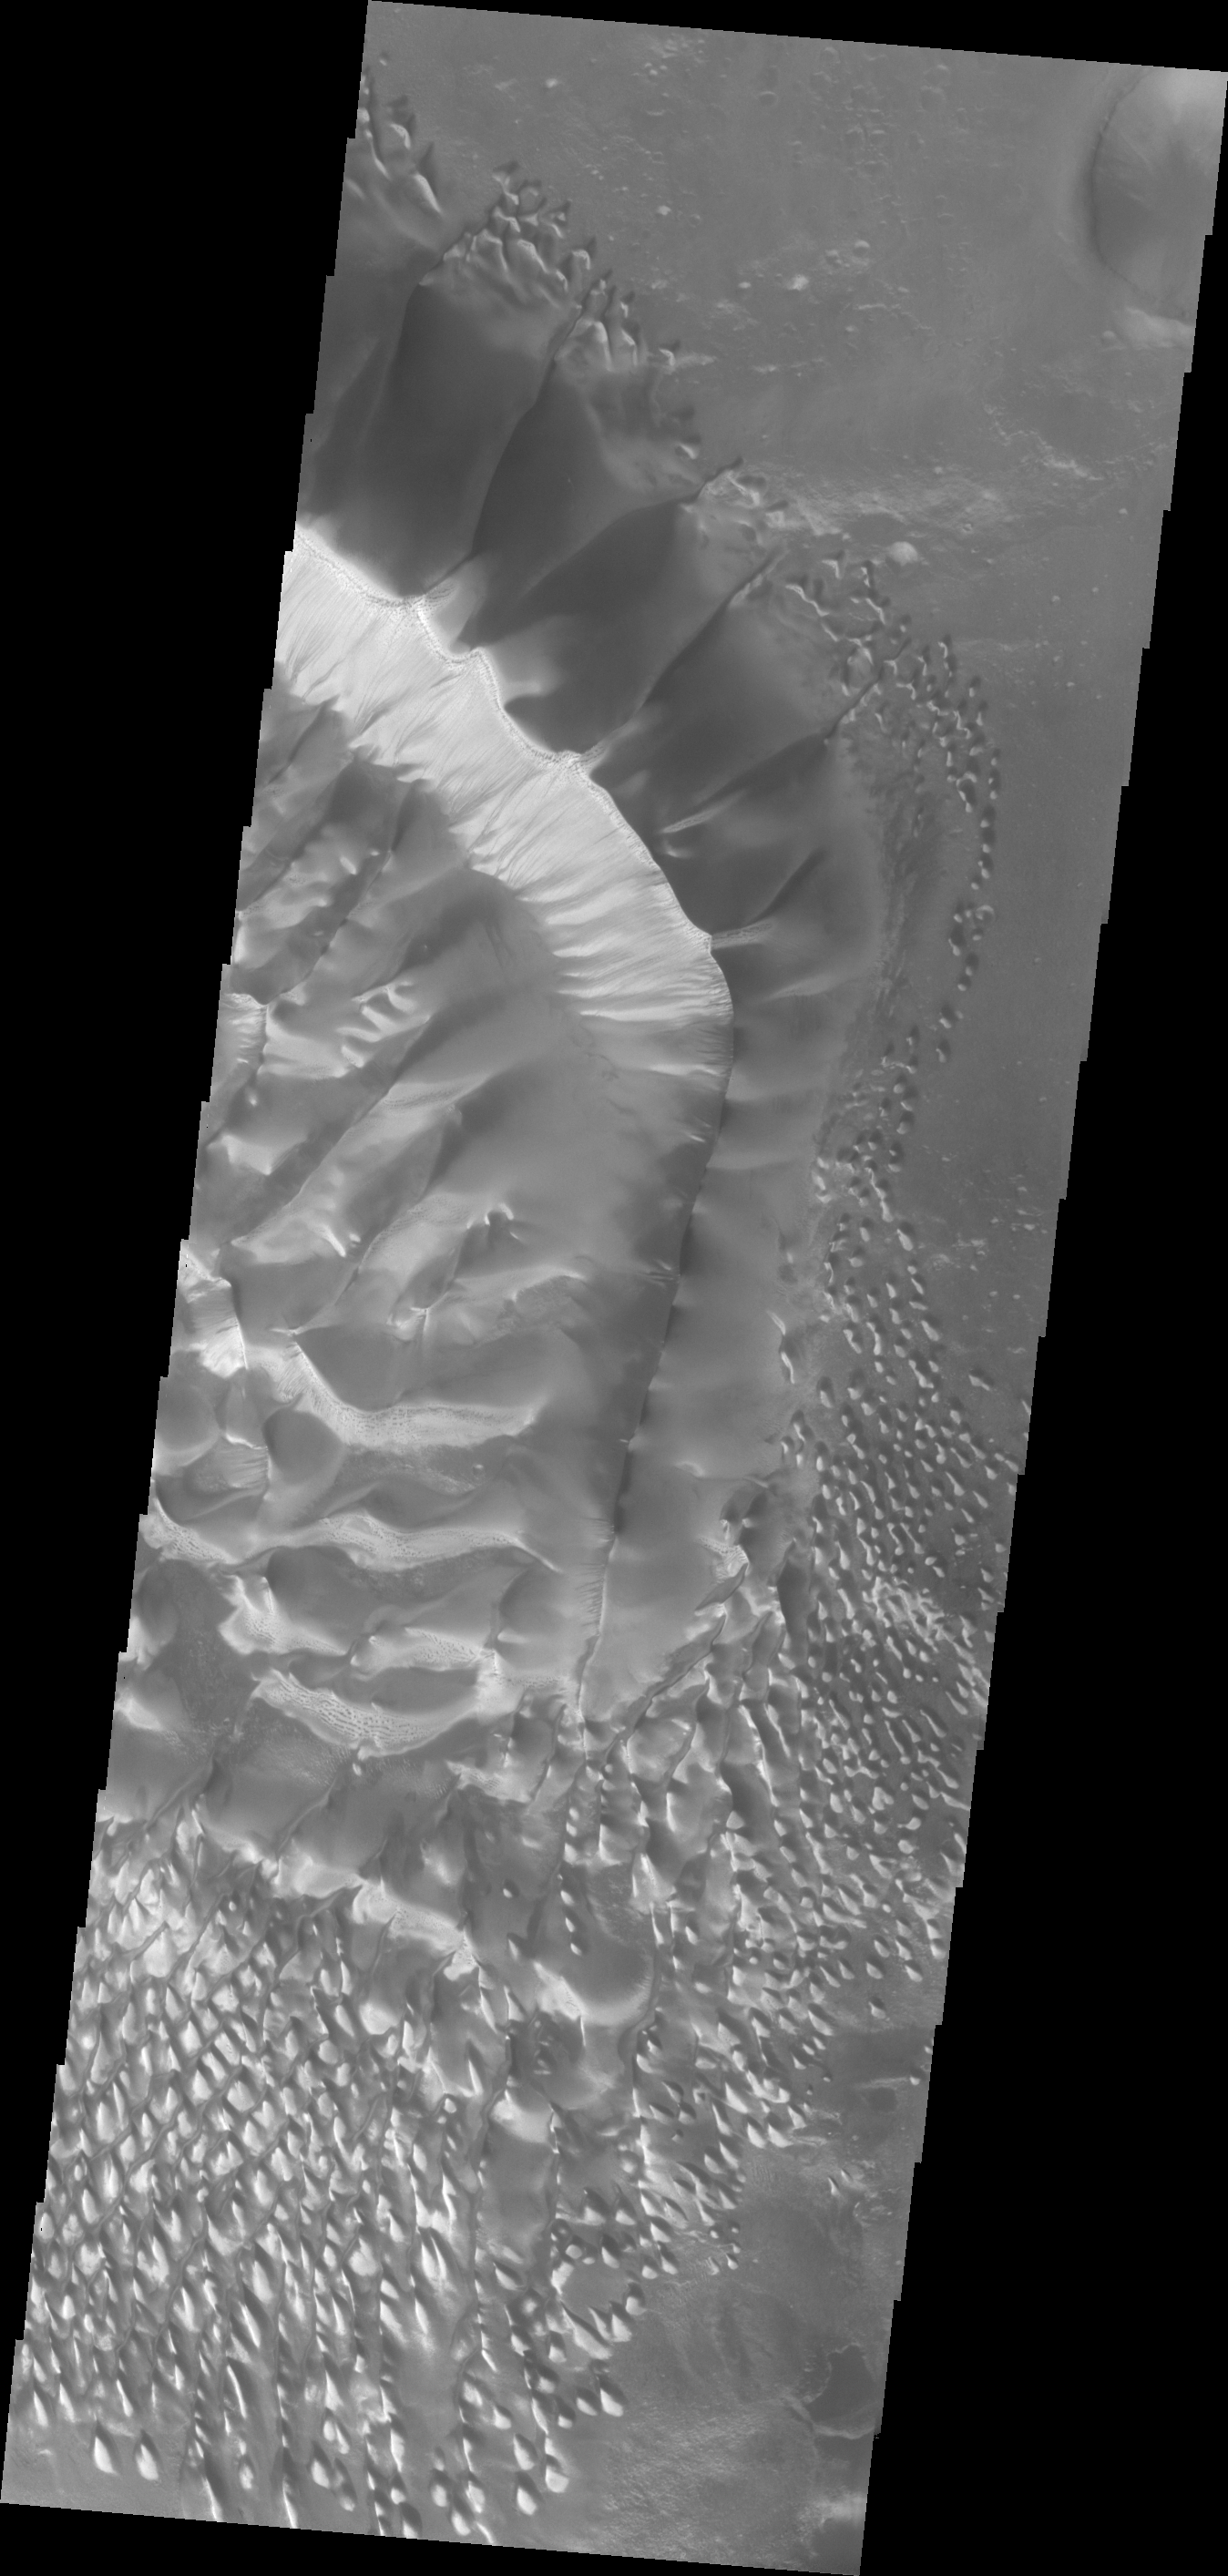

Investigating Mars: Russell Crater

This image shows the central part of the dune field on the floor of Russell Crater, including the large dune ridge. Comparing this image to yesterday’s you will see a significant difference in appearance. This image was collected at a higher incidence angle, so the sun is at a different angle to the surface. Russell Crater is located in Noachis Terra. A spectacular dune ridge and other dune forms on the crater floor have caused extensive imaging.

The Odyssey spacecraft has spent over 15 years in orbit around Mars, circling the planet more than 69000 times. It holds the record for longest working spacecraft at Mars. THEMIS, the IR/VIS camera system, has collected data for the entire mission and provides images covering all seasons and lighting conditions. Over the years many features of interest have received repeated imaging, building up a suite of images covering the entire feature. From the deepest chasma to the tallest volcano, individual dunes inside craters and dune fields that encircle the north pole, channels carved by water and lava, and a variety of other feature, THEMIS has imaged them all. For the next several months the image of the day will focus on the Tharsis volcanoes, the various chasmata of Valles Marineris, and the major dunes fields. We hope you enjoy these images!

Credit: NASA/JPL-Caltech/ASU